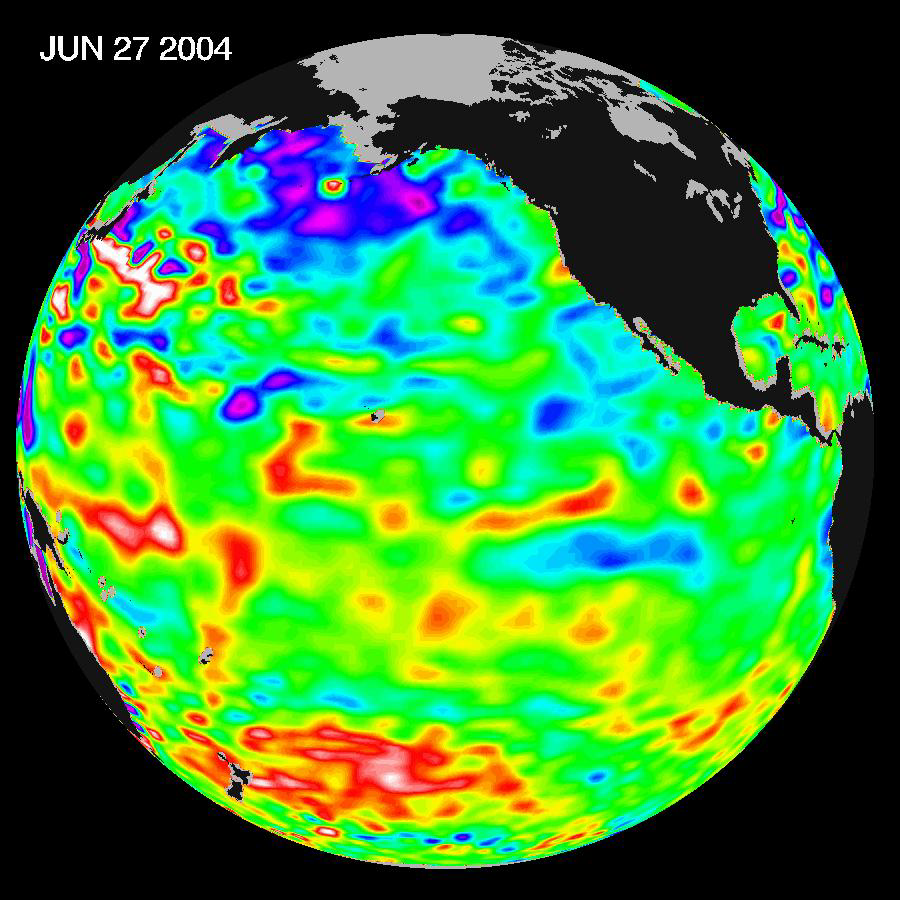

Pacific Decadal Oscillation Influences Drought (June 27, 2004)

Recent sea level height data from the U.S./France Jason altimetric satellite during a 10-day cycle ending June 27, 2004, shows that Pacific equatorial surface ocean heights and temperatures are near neutral, but perhaps tending towards a mild La Niña for this summer and into the fall.”In the U.S. we are still under the influence of the larger than El Niño and La Niña Pacific Decadal Oscillation shift in Pacific Ocean heat content and temperature patterns.” Much of the nation’s western farmland and forests are really dry as we continue to struggle with a severe 6-year drought. The reality is that the atmosphere is acting as though La Niña is present. This continuing oceanic pattern in the Pacific and atmospheric pattern over the western U.S. is also a precursor for an active hurricane season for the East and Gulf coasts for our coming summer and fall,” said JPL oceanographer Dr. Bill Patzert.

These images show sea surface height anomalies with the seasonal cycle (the effects of summer, fall, winter, and spring) removed. The differences between what we see and what is normal for different times and regions are called anomalies, or residuals. When oceanographers and climatologists view these “anomalies” they can identify unusual patterns and can tell us how heat is being stored in the ocean to influence future planetary climate events. Each image is a 10-day average of data, ending on the date indicated.

Credit: NASA/JPL Ocean Surface Topography Team